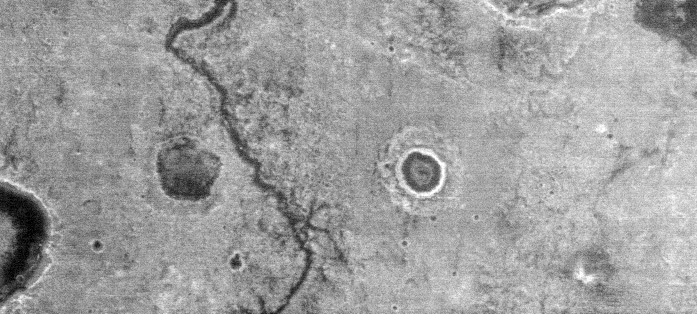

Channel at Night in Thermal Infrared

This nighttime thermal infrared image, taken by the thermal emission imaging system on NASA’s 2001 Mars Odyssey spacecraft, shows differences in temperature that are due to differences in the abundance of rocks, sand and dust on the surface. Rocks remain warm at night, as seen in the warm (bright) rim of the five kilometer (three mile) diameter crater located on the right of this image.

The sinuous channel floor is cold, suggesting that it is covered by material that is more finely grained than the surrounding plains. The interior of the crater shows a great deal of thermal structure, indicating that the distribution of rocks, sand and dust varies across the floor.

The presence of rocks on the rim and inner wall indicates that this crater maintains some of its original character, despite erosion and deposition by Martian winds. Nighttime infrared images such as this one will greatly aid in mapping the physical properties of Mars’ surface.

This image is centered at 2 degrees north, 0.4 degrees west, and was acquired at about 3:15 a.m. local Martian time. North is to the right of the image.

NASA’s Jet Propulsion Laboratory manages the 2001 Mars Odyssey mission for NASA’s Office of Space Science, Washington, D.C. The thermal emission imaging system was provided by Arizona State University, Tempe. Lockheed Martin Astronautics, Denver, is the prime contractor for the project, and developed and built the orbiter. Mission operations are conducted jointly from Lockheed Martin and from JPL, a division of the California Institute of Technology in Pasadena.

Credit: NASA/JPL/Arizona State University